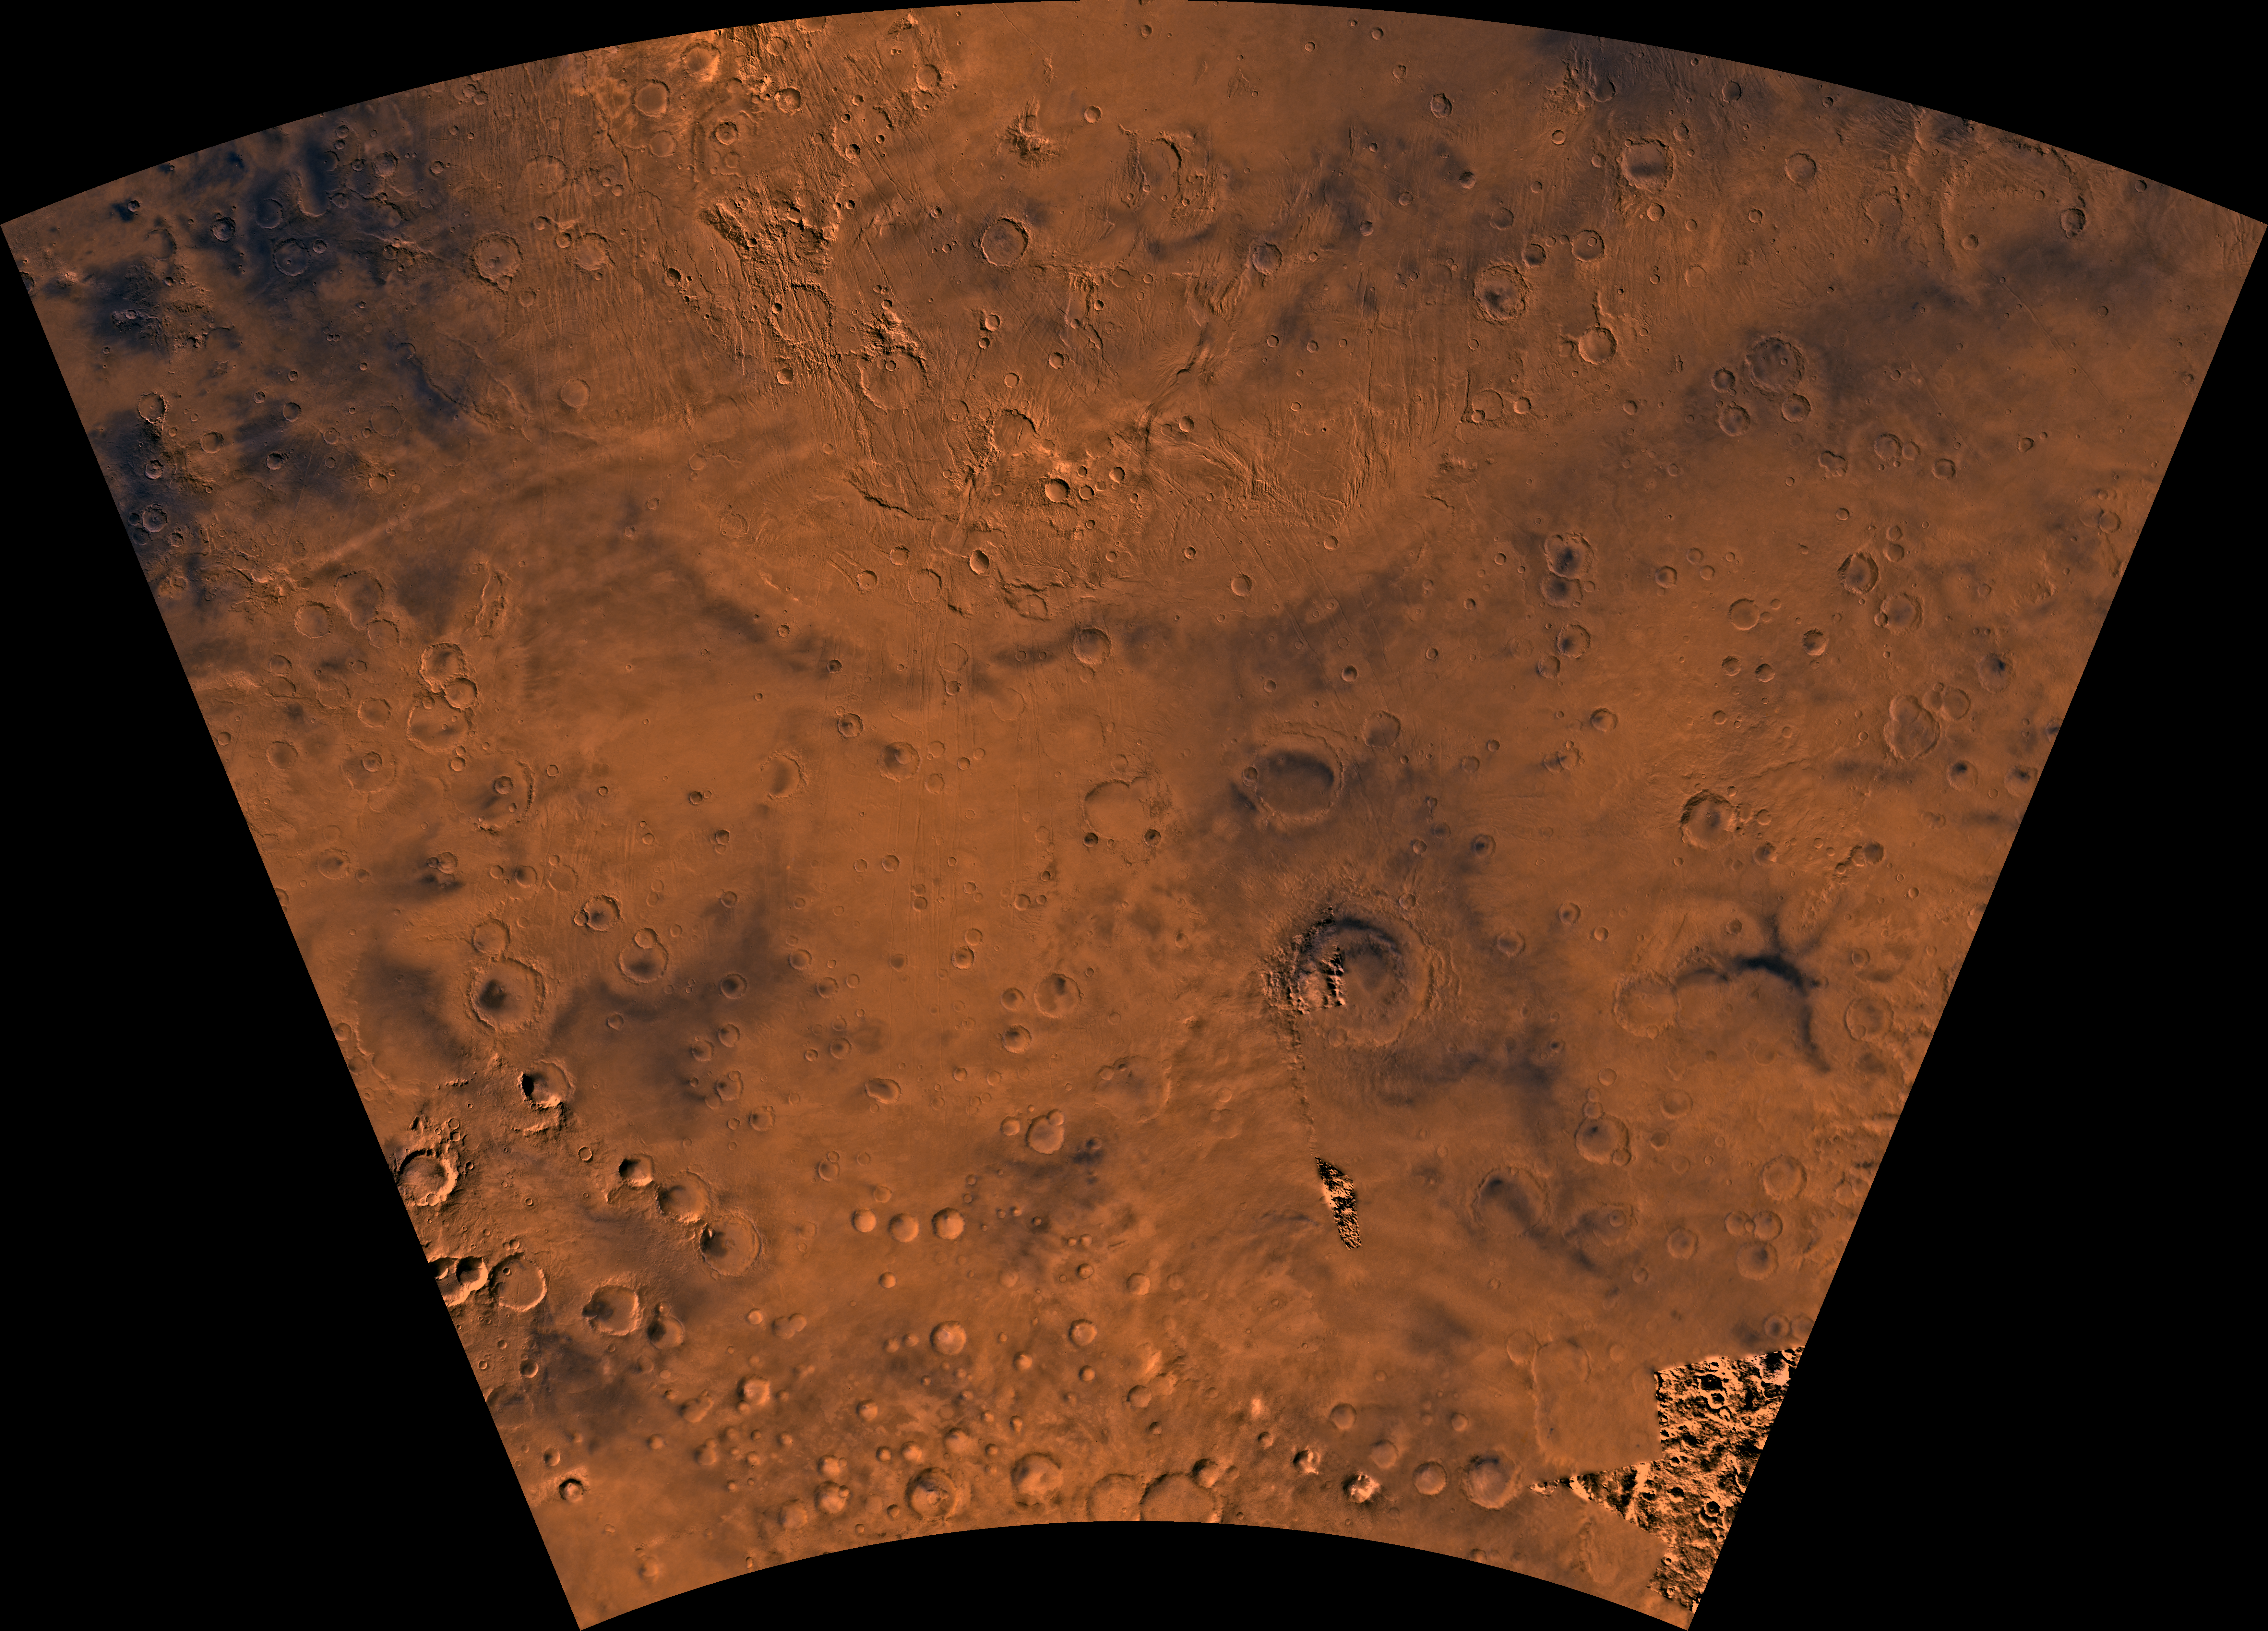

MC-25 Thaumasia Region

Mars digital-image mosaic merged with color of the MC-25 quadrangle, Thaumasia region of Mars. In the northern part, a prominent physiographic feature, Thaumasia plateau, includes a complex array of small- and large-scale faults and ridges and ancient volcanoes. Channel systems, upturned beds, and large troughs occur in places along the southern edge of the plateau. In the southern part, the lowlands that surround the plateau include heavily cratered highland terrain and relatively smooth, low plains. The east-central part is marked by a relatively young large impact crater, Lowell. Lowell is one of several large, relatively young impact events on Mars that followed the period of heavy bombardment. Latitude range -65 to -30 degrees, longitude range 60 to 120 degrees.

Credit: NASA/JPL/USGS